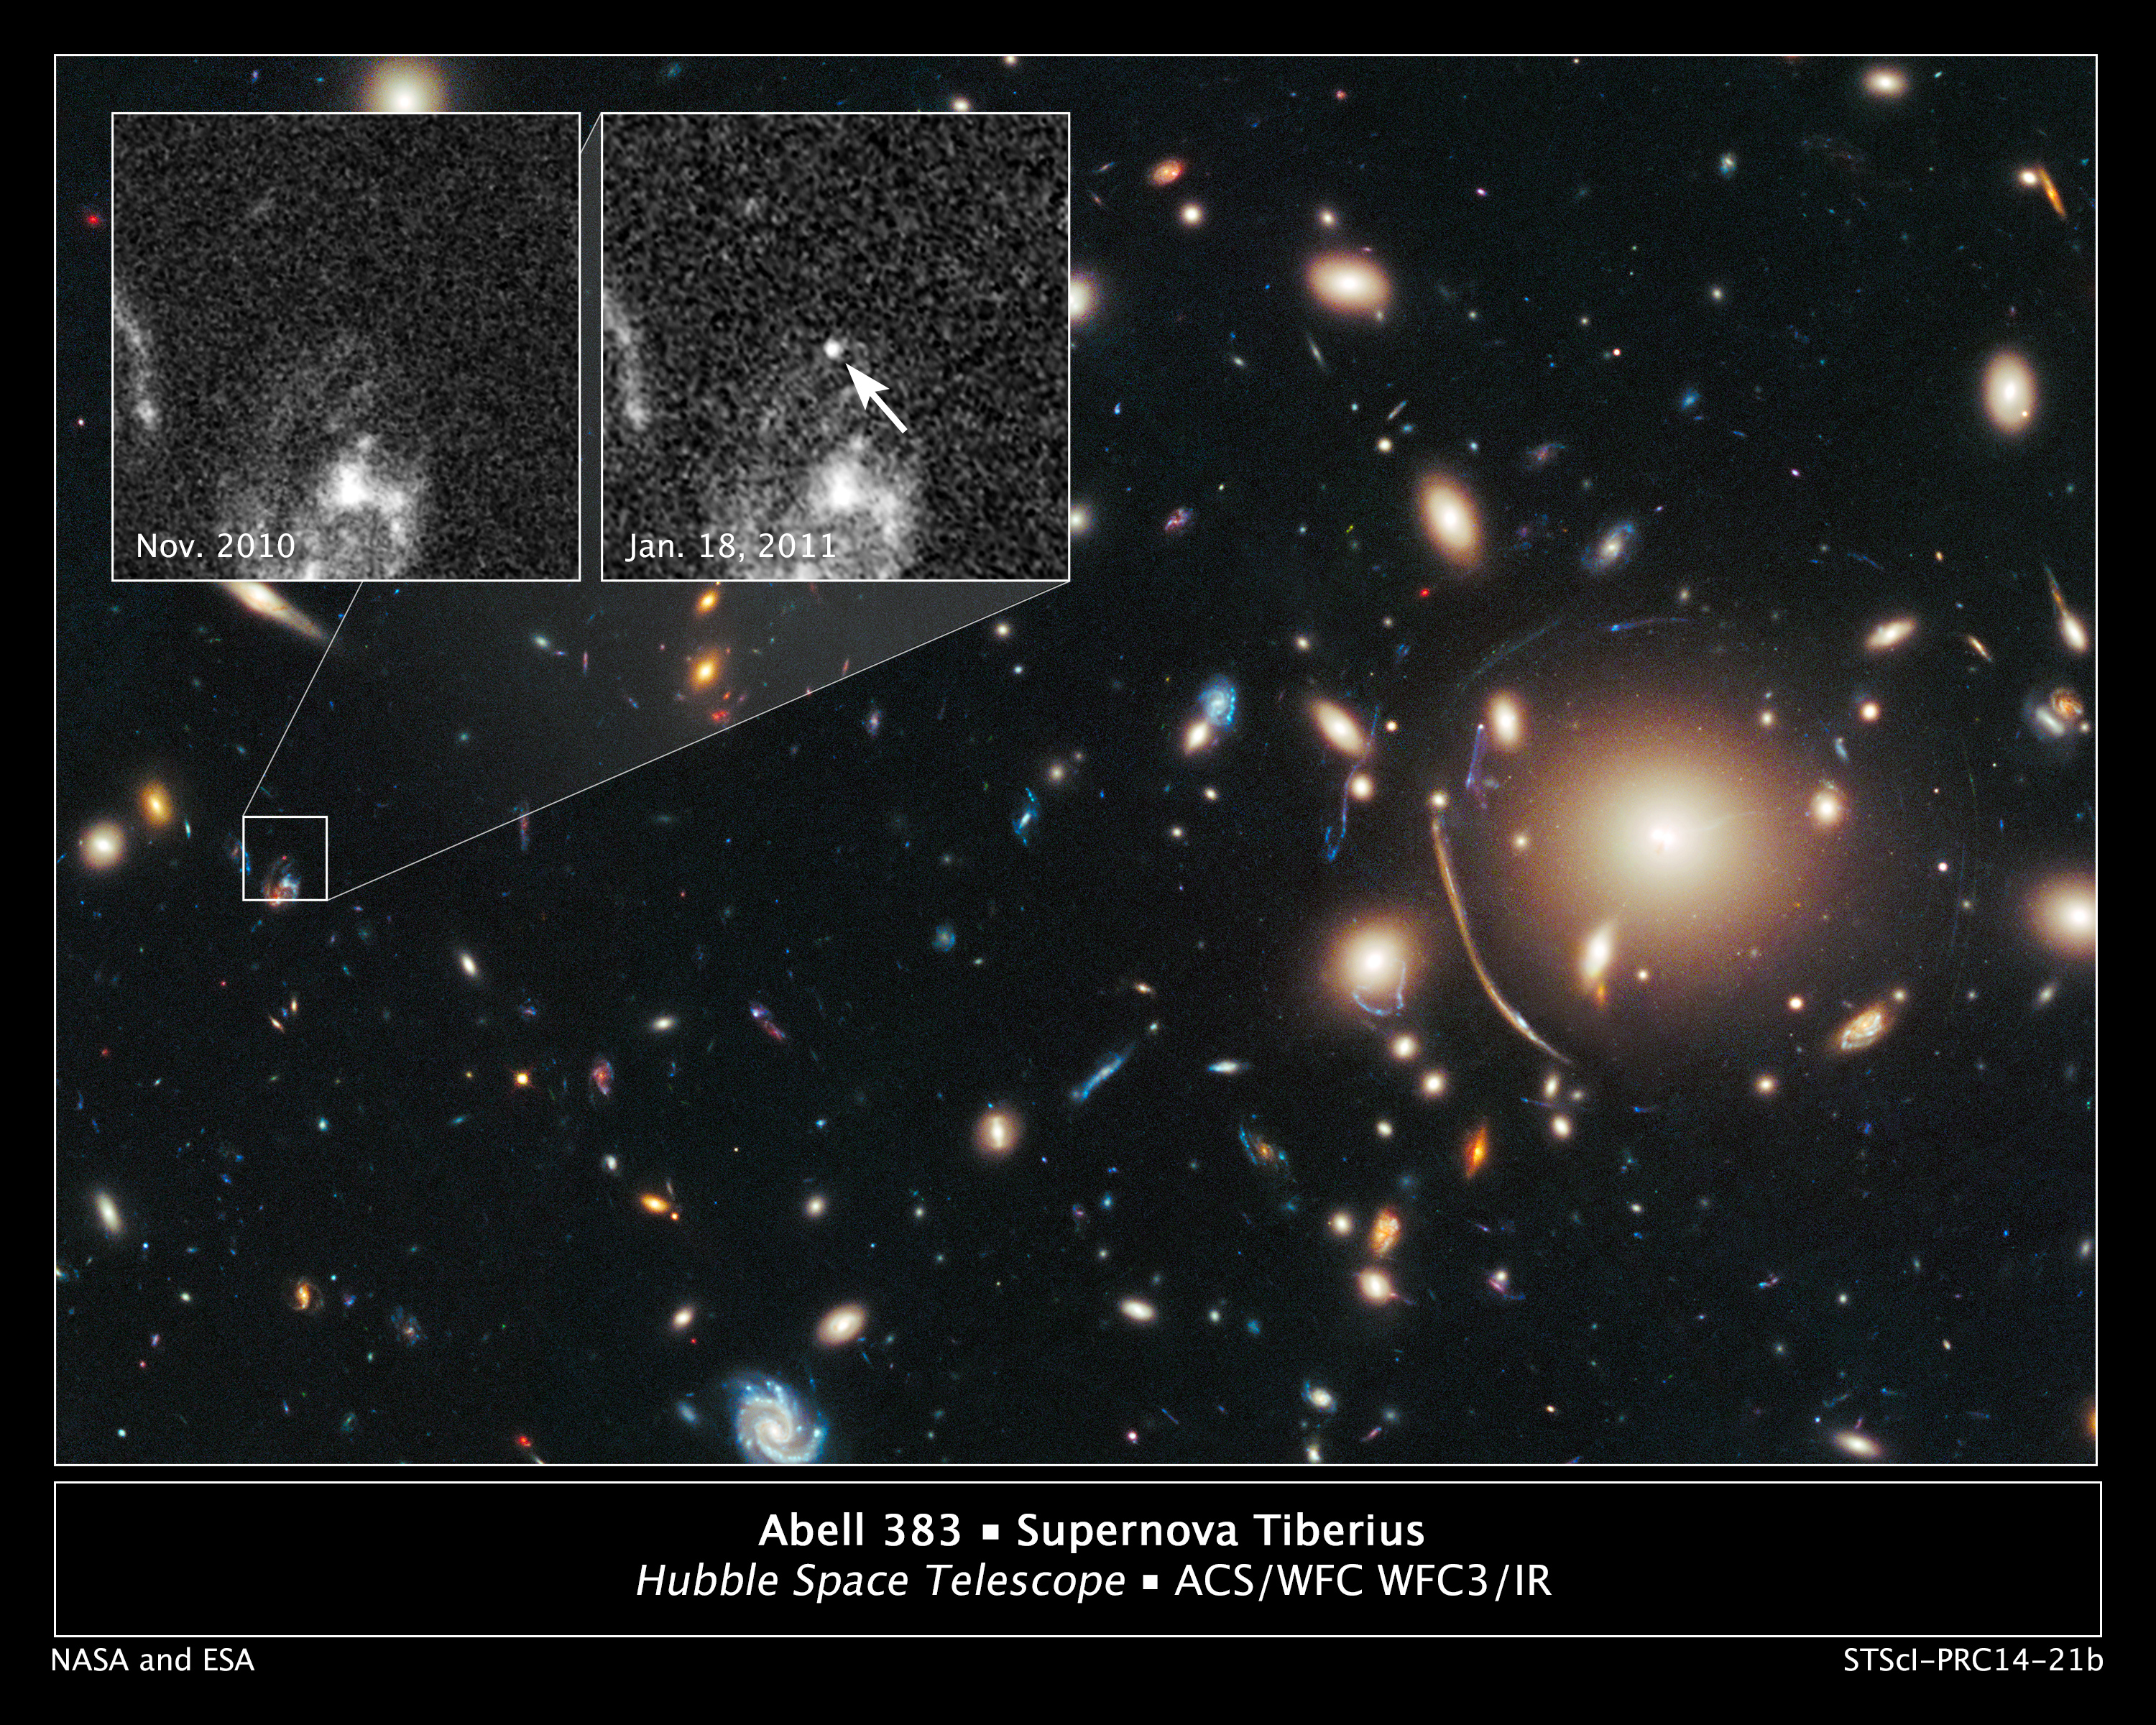

Remote Supernova Magnified by Massive Galaxy Cluster Abell 383

The heart of a vast cluster of galaxies called Abell 383 is shown in this image, taken in visible and near-infrared light by NASA's Hubble Space Telescope.

The galaxy cluster is so massive that its gravity distorts, brightens, and magnifies light from more-distant objects behind it, an effect called gravitational lensing. The small white box at left marks the location of an exploding star called a supernova, located behind the cluster.

An enlarged view of the supernova, nicknamed Tiberius after the first century Roman emperor, is shown in the inset image at top right, taken on Jan. 18, 2011. The arrow pinpoints the supernova's location. The bright material beneath it is part of the host galaxy. The supernova is seen as it appeared 8 billion years ago.

The inset image at top left, taken in November 2010, shows the same region before the supernova blast. This image underscores the transient nature of exploding stars.

Both inset images were taken in visible light with Hubble's Advanced Camera for Surveys.

The supernova is one of three exploding stars discovered in the Cluster Lensing And Supernova survey with Hubble (CLASH), and was followed up as part of a Supernova Cosmology Project HST program. CLASH is a Hubble census that probed the distribution of dark matter in 25 galaxy clusters. Dark matter cannot be seen directly but is believed to make up most of the universe's matter.

The image of the galaxy cluster was taken between November 2010 and February 2011 by Hubble's Wide Field Camera 3 and Advanced Camera for Surveys.

Credit: NASA, ESA, C. McCully (Rutgers University), A. Koekemoer (STScI), M. Postman (STScI), A. Riess (STScI/JHU), S. Perlmutter (UC Berkeley, LBNL), J. Nordin (NBNL, UC Berkeley), and D. Rubin (Florida State University)